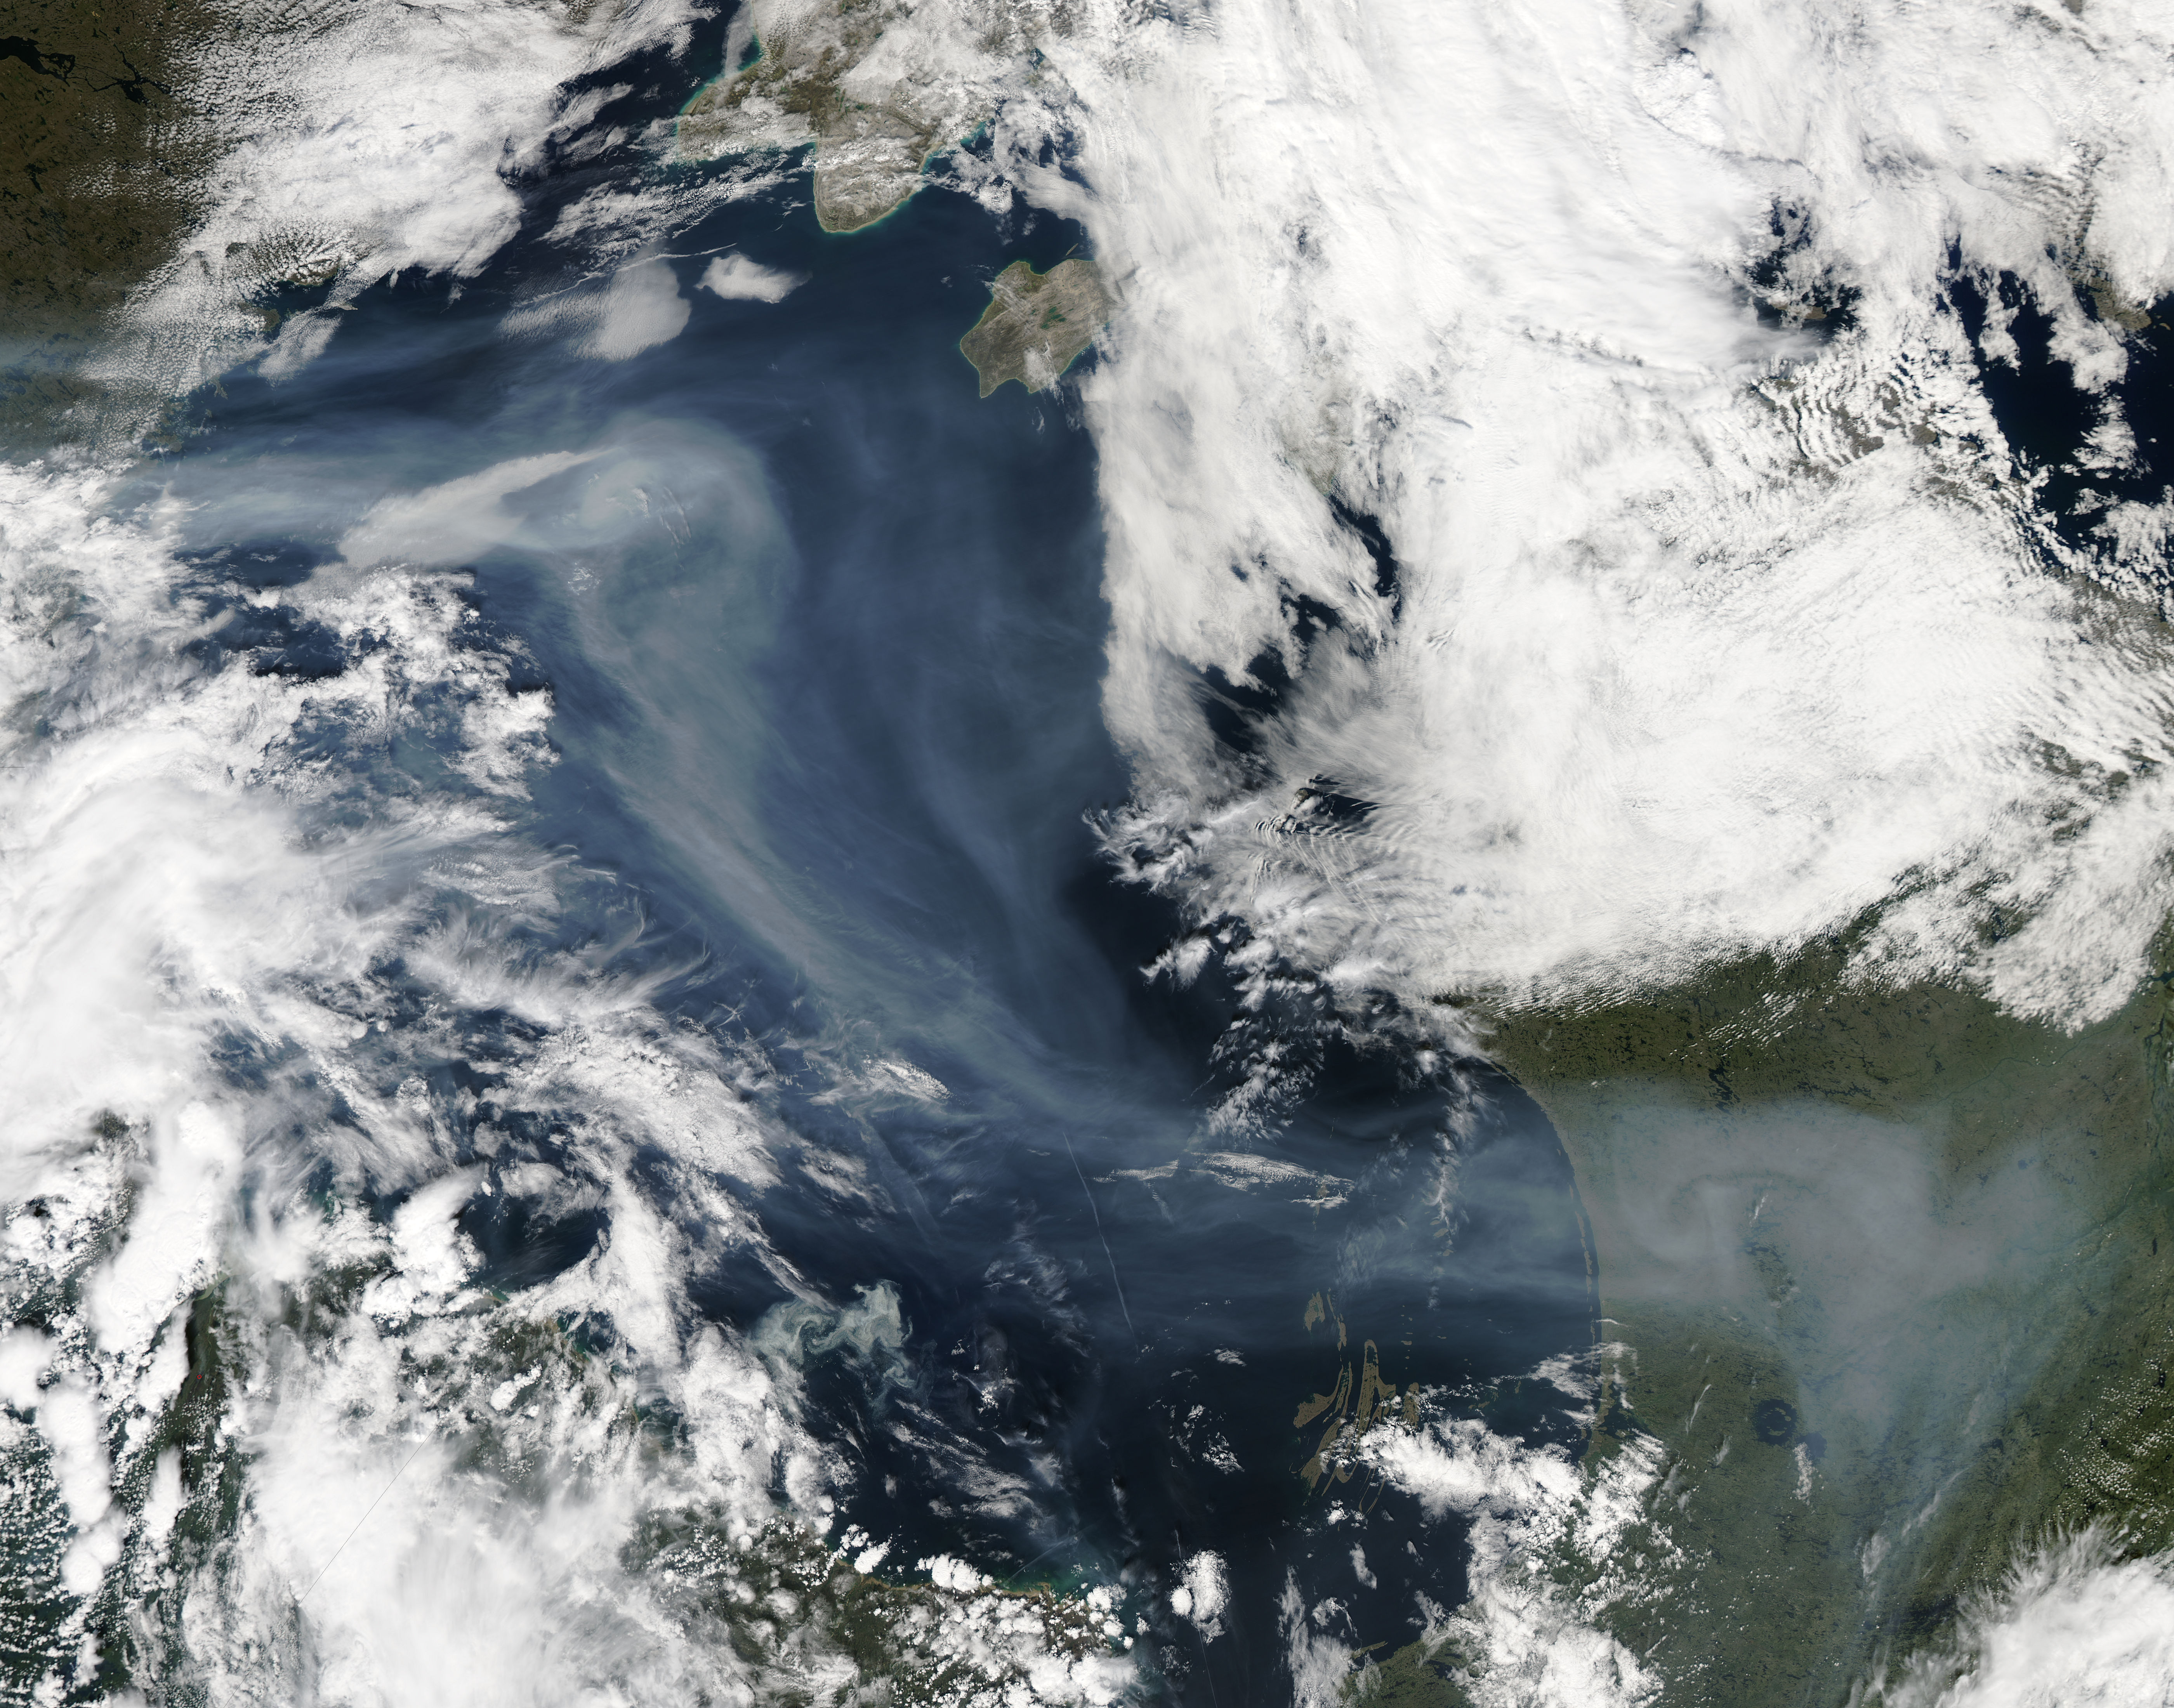

Smoke over Hudson Bay

A vigorous summer fire season continued through July, 2013 as many large wildfires continued to burn in the forests of northern Canada. The high fire activity not only laid waste to thousands of hectares of boreal forest, but sent thick smoke billowing high into the atmosphere, where it was carried far across the Atlantic Ocean. On July 30, the Moderate Resolution Imaging Spectroradiometer (MODIS) aboard NASA’s Aqua satellite captured this true-color image of a river of smoke spreading south across the Hudson Bay. The blue background is formed by the waters of Hudson Bay. In the southeast the green, forest-covered land of Quebec province peeks from under a large cloud bank. Another large bank of white cloud covers the water in the southwest, and a smaller cloud bank covers the territory of Nunavut in the northwest. A bit of Baffin Island can be seen near the top center of the image. Looking closely at the image, it appears that the gray smoke mixes with whiter cloud in the south, suggesting they may be at the same level in the atmosphere. In the northeast corner of the image, a ribbon of smoke appears to blow over a bank of popcorn clouds as well as over a few lower-lying clouds, causing some of the clouds to appear gray beneath the smoky veil. Where cloud meets smoke in the northeast, however, the line of the cloud bank remains sharp, while the smoke appears to continue traveling under the edge. Although these interpretations are somewhat subjective in this true-color image, the false-color image of the same scene (not shown here) lends strength to the interpretation. Data from other NASA instruments, designed to measure cloud height and characteristics, agree that clouds vary in height, and that smoke mingles with cloud in the south.

Credit: NASA/GSFC/Jeff Schmaltz/MODIS Land Rapid Response Team